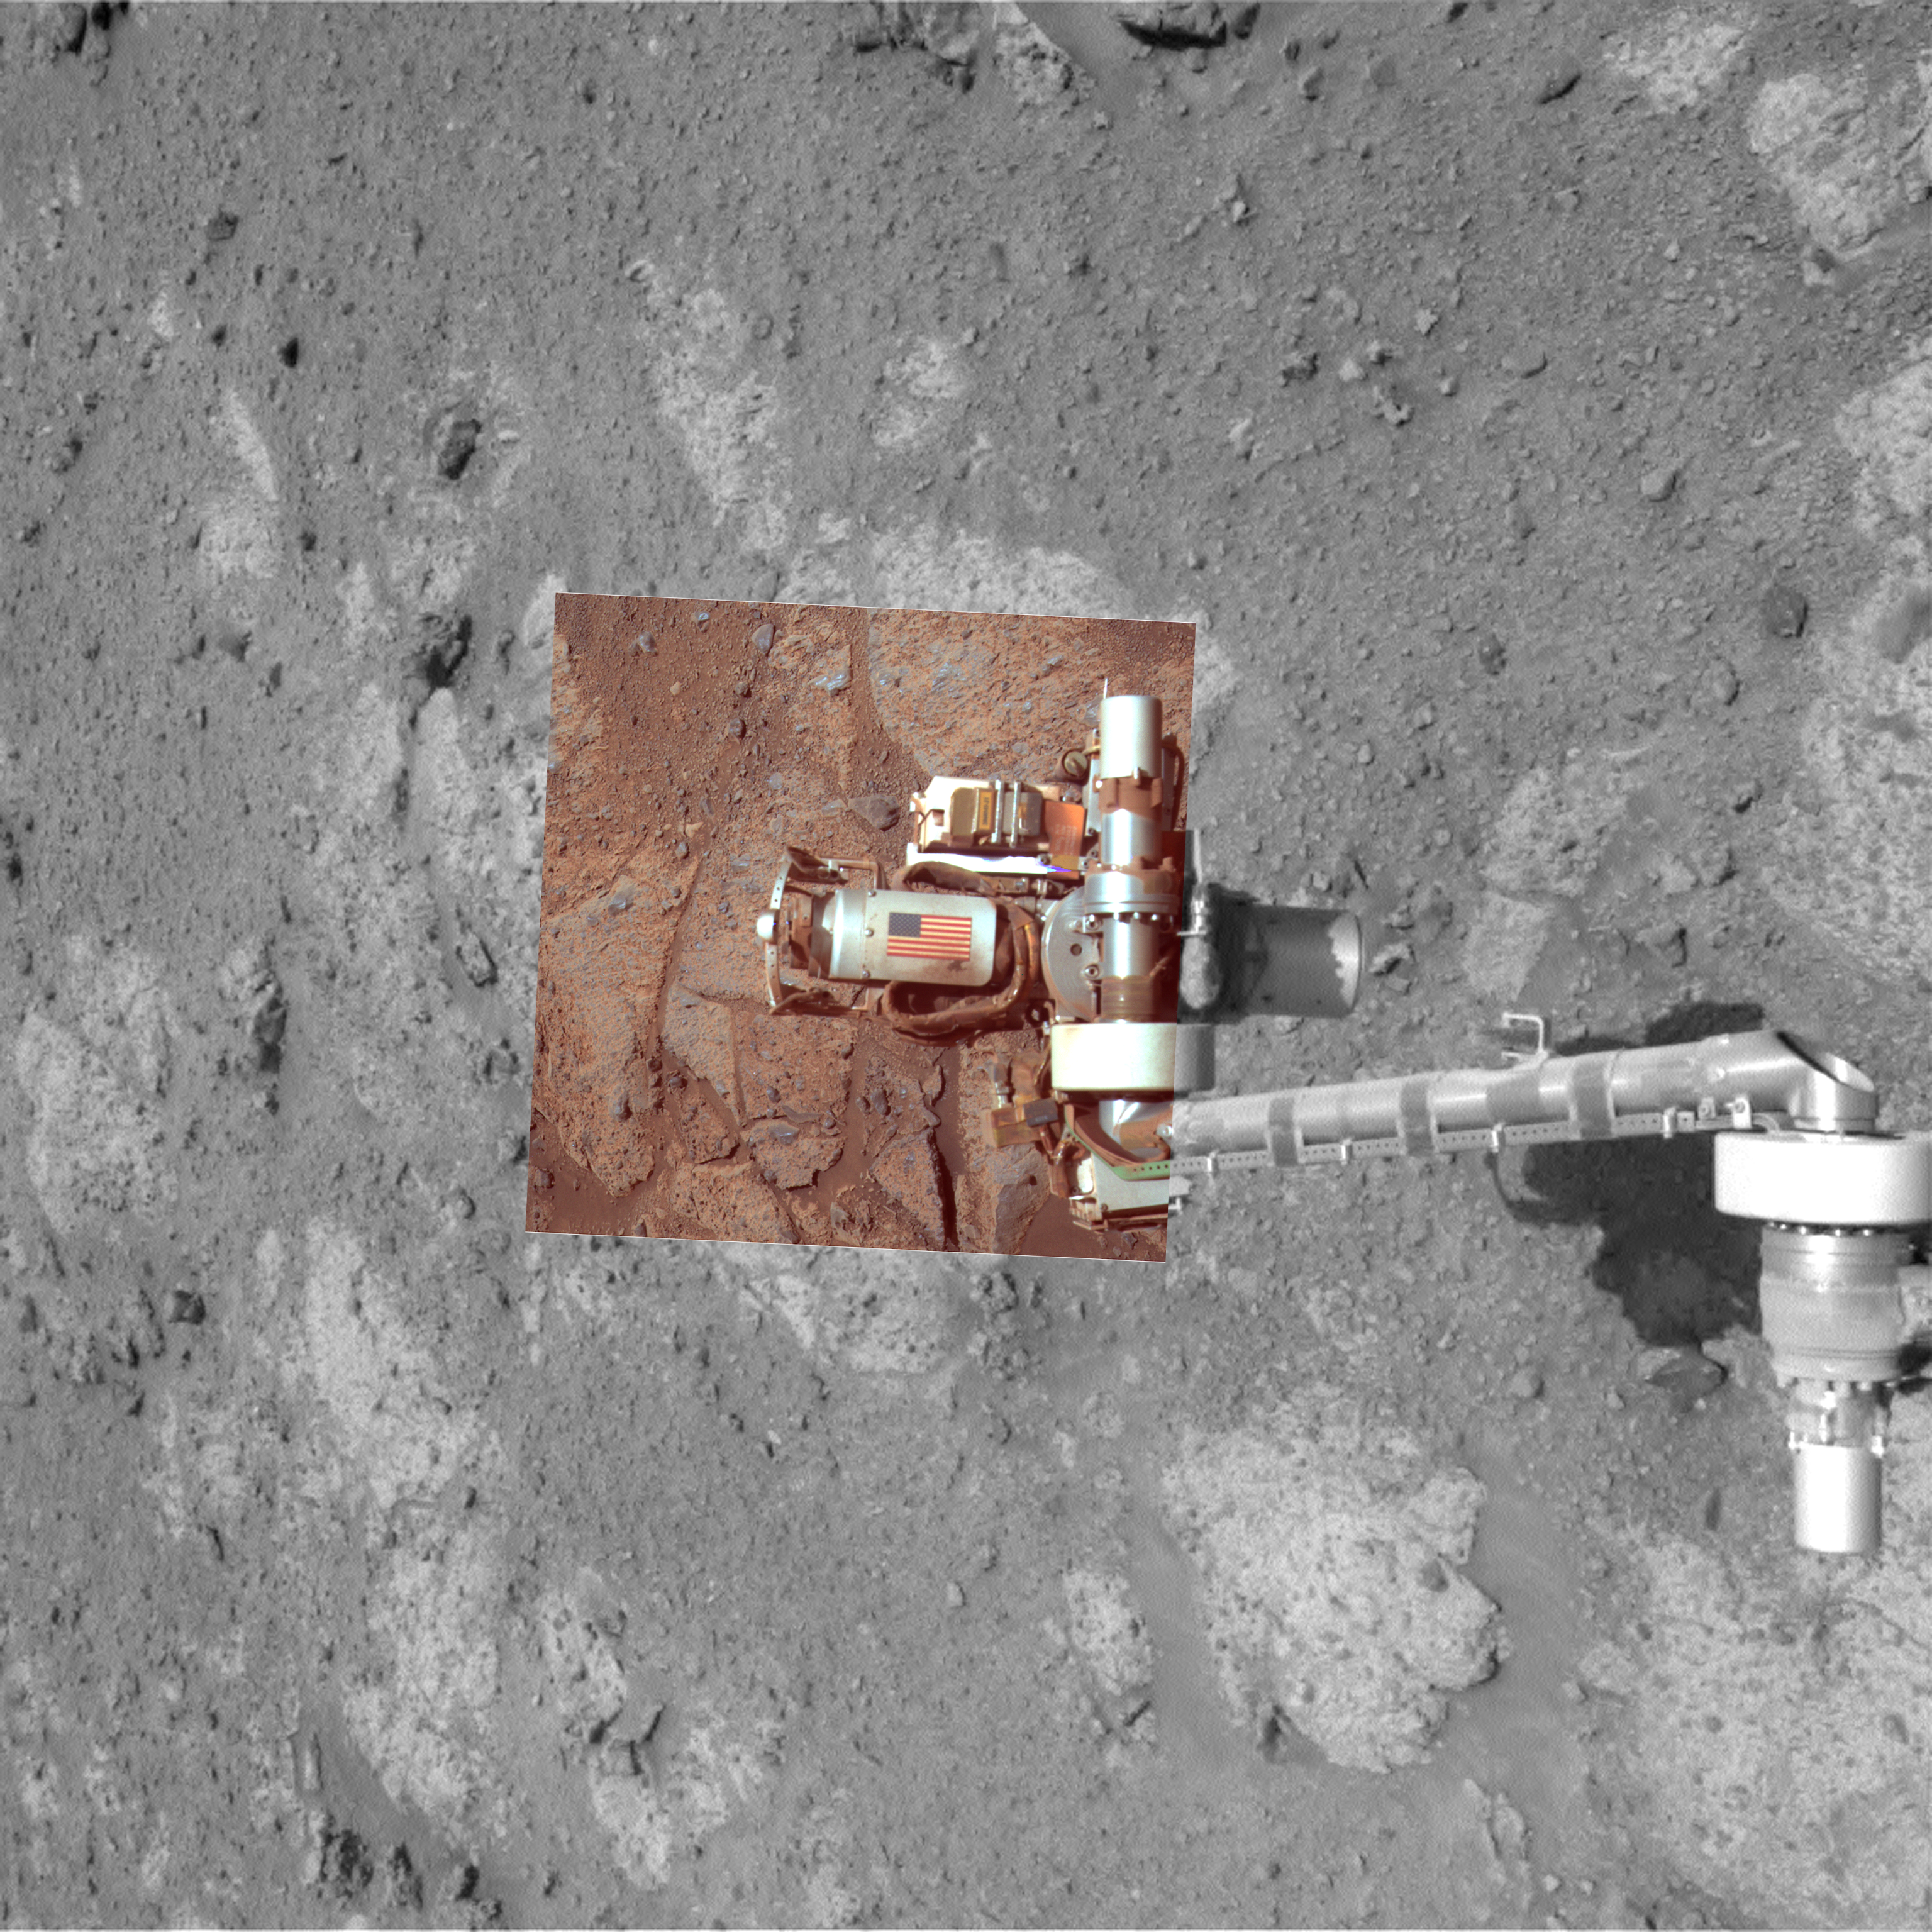

Memorial Image Taken on Mars on Sept. 11, 2011

This view of an American flag on metal recovered from the site of the World Trade Center towers shortly after their destruction on Sept. 11, 2001, was taken on Mars on Sept. 11, 2011, the 10th anniversary of the attacks on the towers. The aluminum component bearing the image of the flag serves as the cable guard of a tool on NASA’s Mars Exploration Rover Opportunity. Two cameras on Opportunity recorded exposures during the rover’s 2,713th Martian day that were combined into this view.

The cable guard made of metal from the World Trade Center is on Opportunity’s rock abrasion tool, which was built and is operated by Honeybee Robotics, New York.

The color portion of the image combines three exposures taken through different filters by Opportunity’s panoramic camera to yield approximate true color as the human eye would see it on Mars. The black-and-white portion of the view, providing context, comes from Opportunity’s navigation camera.

Opportunity completed its three-month prime mission on Mars in April 2004 and has worked for more than seven years since then in bonus extended missions.

NASA’s Jet Propulsion Laboratory, a division of the California Institute of Technology in Pasadena, manages the Mars Exploration Rover Project for the NASA Science Mission Directorate, Washington.

Credit: NASA/JPL-Caltech/Cornell University/Arizona State University